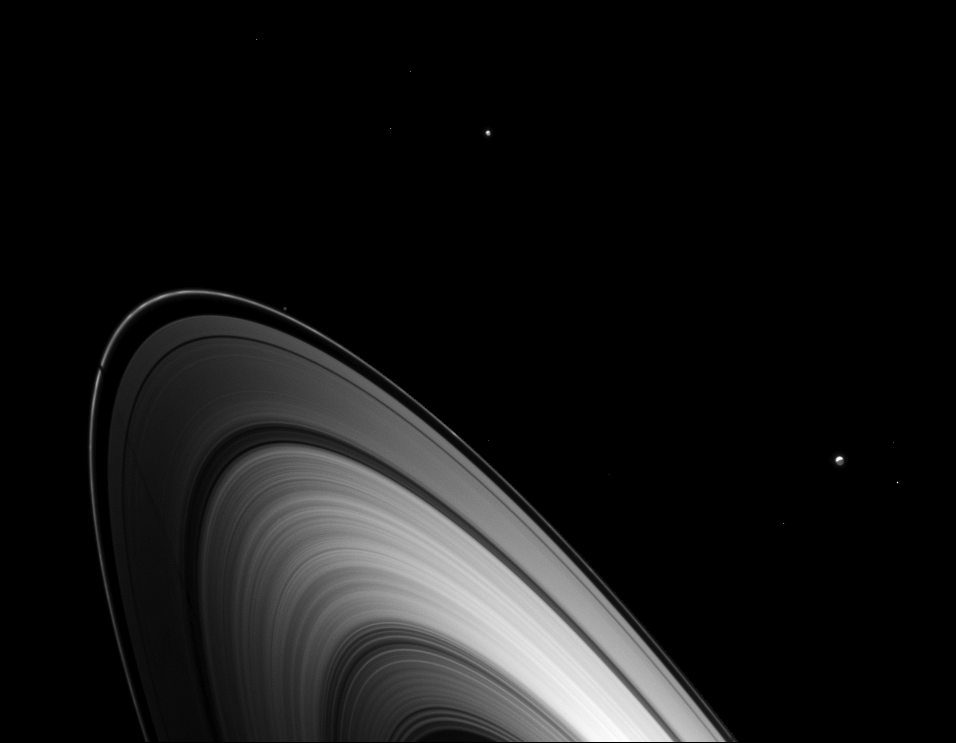

Dione’s Ring Shadow Premiere

Just before Saturn’s August 2009 equinox, Dione joined other Saturnian moons in casting shadows on the planet’s main rings.

Dione (1,123 kilometers, or 698 miles across) is not pictured, but that moon casts a long, faintly discernible shadow on the F and A rings on the left of the image. Enceladus (504 kilometers, or 313 miles across) is near the center top of the image. Tethys (1062 kilometers, or 660 miles across) is on the lower right of the image. The small moon Pandora (81 kilometers, or 50 miles across) can also be detected just outside the F ring near the middle of the image. Faint background stars also are visible.

The novel illumination geometry created around the time of Saturn’s August 2009 equinox allows moons orbiting in or near the plane of Saturn’s equatorial rings to cast shadows onto the rings. These scenes are possible only during the few months before and after Saturn’s equinox, which occurs only once in about 15 Earth years. To learn more about this special time and to see movies of moons’ shadows moving across the rings, see PIA11651 and PIA11660.

This view looks toward the unilluminated side of the rings from about 16 degrees above the ringplane. The rings have been brightened to enhance visibility.

The image was taken in visible light with the Cassini spacecraft wide-angle camera on Aug. 5, 2009. The view was obtained at a distance of approximately 2.2 million kilometers (1.4 million miles) from Saturn. Image scale is 125 kilometers (78 miles) per pixel.

The Cassini-Huygens mission is a cooperative project of NASA, the European Space Agency and the Italian Space Agency. The Jet Propulsion Laboratory, a division of the California Institute of Technology in Pasadena, manages the mission for NASA’s Science Mission Directorate, Washington, D.C. The Cassini orbiter and its two onboard cameras were designed, developed and assembled at JPL. The imaging operations center is based at the Space Science Institute in Boulder, Colo.

Credit: NASA/JPL/Space Science Institute